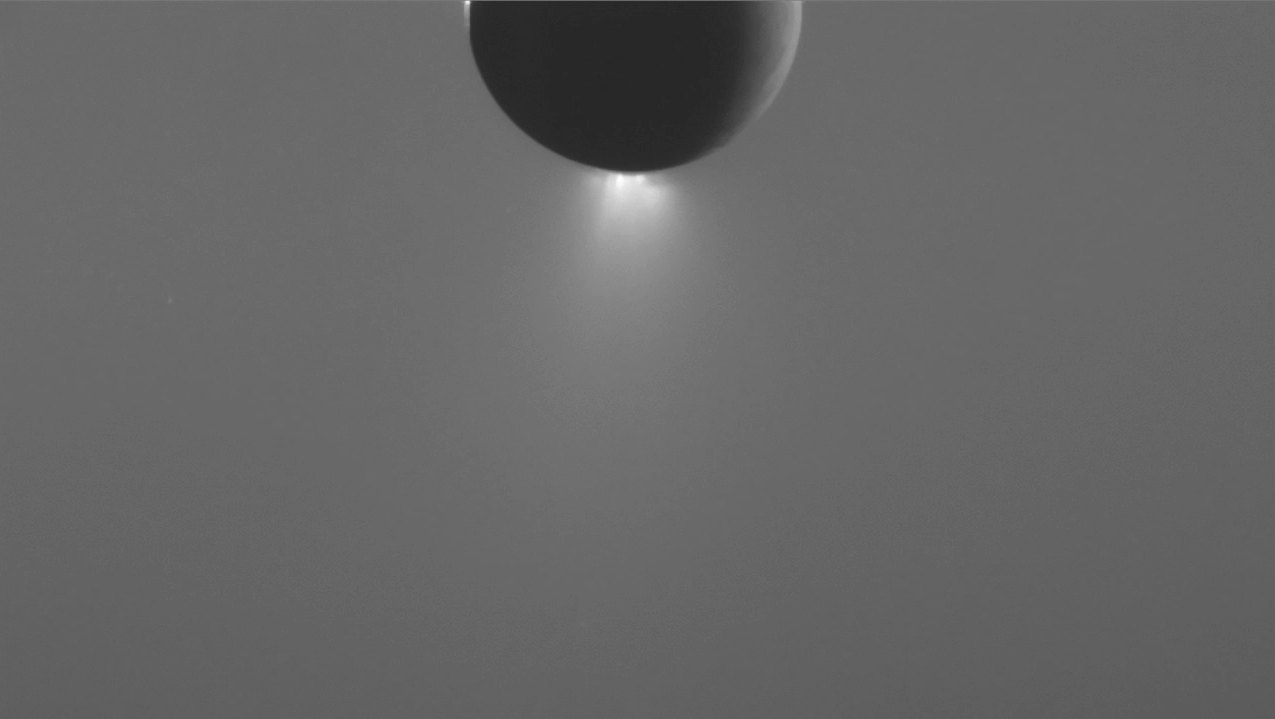

Changing View of the Enceladus Plume

This animated sequence of images, captured by NASA’s Cassini spacecraft, shows changes in the brightness of the Enceladus plume during a 6.5-hour observation.

The change in plume brightness during this observation is due almost entirely to the changing sun-Enceladus-spacecraft angle, or phase angle. Over the course of the observation, the phase angle changed from 149 to 155 degrees.

Tiny water ice particles make up the bulk of the plume as imaged by Cassini’s cameras. These particles tend to scatter light toward the viewer much more at higher phase angles than lower ones. Imaging scientists process such images to remove variations in brightness due to the changing phase angle in order to study the plume’s true variation in brightness. Observing how the brightness of the plume varies throughout the icy moon’s orbit can help scientists understand the nature of the mechanisms that force material to Enceladus’ surface.

The variability in brightness of the background is due partly to Cassini observing Enceladus through Saturn’s E-ring and partly due to the changing phase angle. The frames with a brighter background were taken when the line of sight through the E ring was greater than in the frames with a darker background.

These views look toward the leading hemisphere of Enceladus. North on the icy moon is up. The images were taken in visible light with the Cassini spacecraft narrow-angle camera on May 10, 2015. The views were acquired at distance of approximately 220,000 miles (350,000 kilometers) from Enceladus. Image scale is about 1 mile (2 kilometers) per pixel.

The Cassini mission is a cooperative project of NASA, ESA (the European Space Agency) and the Italian Space Agency. The Jet Propulsion Laboratory, a division of the California Institute of Technology in Pasadena, manages the mission for NASA’s Science Mission Directorate, Washington. The Cassini orbiter and its two onboard cameras were designed, developed and assembled at JPL. The imaging operations center is based at the Space Science Institute in Boulder, Colorado.

Credit: NASA/JPL-Caltech/Space Science Institute